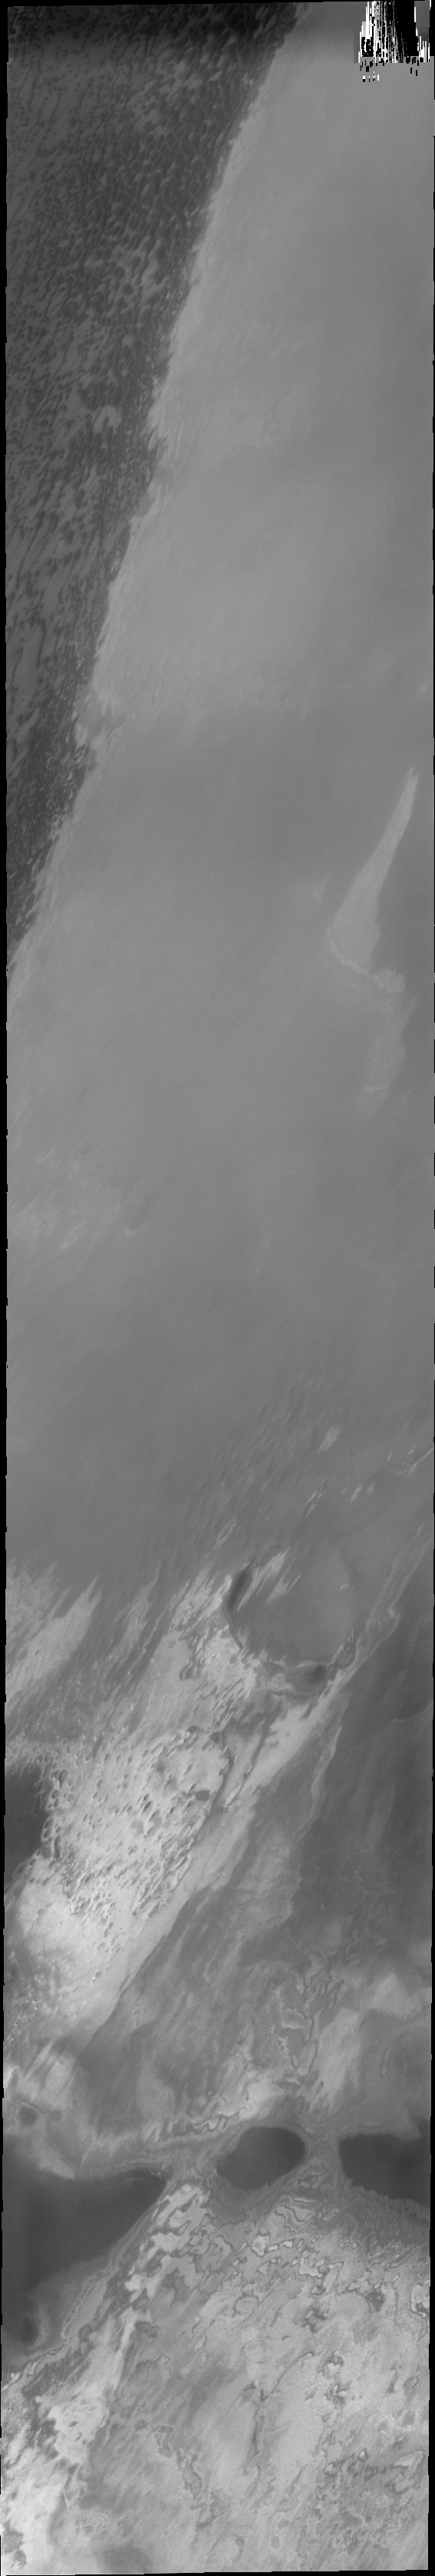

Polar Textures

With the surface frost removed by the summer sun different polar textures are exposed. This image contains polar dunes and a large region just off the permanent polar cap.

Image information: VIS instrument. Latitude 82.1N, Longitude 113.5E. 40 meter/pixel resolution.

Please see the THEMIS Data Citation Note for details on crediting THEMIS images.

Note: this THEMIS visual image has not been radiometrically nor geometrically calibrated for this preliminary release. An empirical correction has been performed to remove instrumental effects. A linear shift has been applied in the cross-track and down-track direction to approximate spacecraft and planetary motion. Fully calibrated and geometrically projected images will be released through the Planetary Data System in accordance with Project policies at a later time.

NASA’s Jet Propulsion Laboratory manages the 2001 Mars Odyssey mission for NASA’s Office of Space Science, Washington, D.C. The Thermal Emission Imaging System (THEMIS) was developed by Arizona State University, Tempe, in collaboration with Raytheon Santa Barbara Remote Sensing. The THEMIS investigation is led by Dr. Philip Christensen at Arizona State University. Lockheed Martin Astronautics, Denver, is the prime contractor for the Odyssey project, and developed and built the orbiter. Mission operations are conducted jointly from Lockheed Martin and from JPL, a division of the California Institute of Technology in Pasadena.

Credit: NASA/JPL/ASU